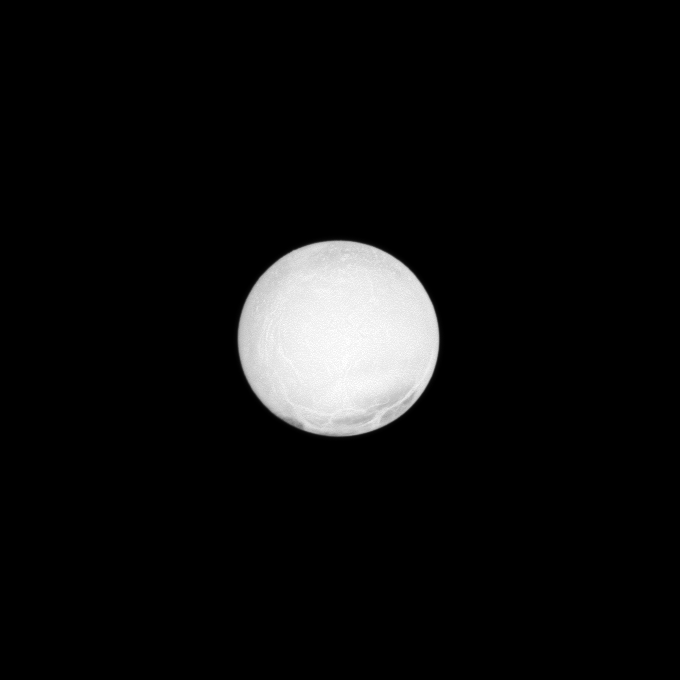

Enceladus at Low Phase

The highly reflective surface of Saturn’s moon Enceladus is almost completely illuminated in this Cassini spacecraft image taken at a low phase angle.

The phase angle, or Sun-Enceladus-spacecraft angle, for this view is 2 degrees. Enceladus is one of the most reflective bodies in the solar system because it is constantly coated by fresh, white ice particles. See PIA10500 and PIA05422 to learn more.

This view looks toward the trailing hemisphere of Enceladus (504 kilometers, or 313 miles across). North on Enceladus is up. The view was acquired at a distance of approximately 423,000 kilometers (263,000 miles) from Enceladus. The image was taken in visible light with the Cassini spacecraft narrow-angle camera on Oct. 14, 2009. Image scale is 3 kilometers (2 miles) per pixel.

The Cassini-Huygens mission is a cooperative project of NASA, the European Space Agency and the Italian Space Agency. The Jet Propulsion Laboratory, a division of the California Institute of Technology in Pasadena, manages the mission for NASA’s Science Mission Directorate, Washington, D.C. The Cassini orbiter and its two onboard cameras were designed, developed and assembled at JPL. The imaging operations center is based at the Space Science Institute in Boulder, Colo.

Credit: NASA/JPL/Space Science Institute